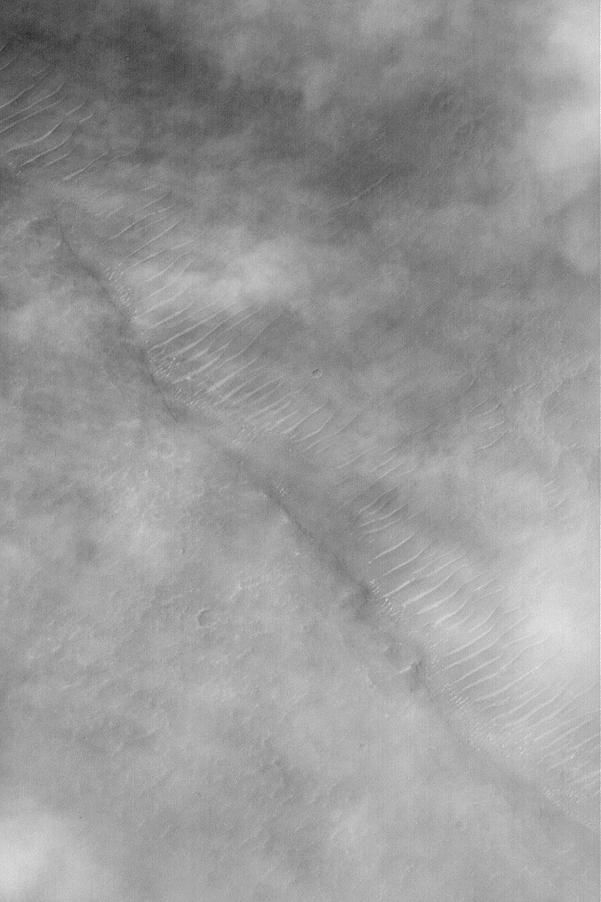

Raising Dust

21 December 2003

Dust storms are a common occurrence on the extremely arid planet, Mars. However, very rarely do we get to see the actual process of dust being lifted off the martian surface to feed these dust storms. This Mars Global Surveyor (MGS) Mars Orbiter Camera (MOC) image captures some of the dust-raising process in action. The picture shows a shallow trough with large, ripple-like dunes on its floor. Sunlight illuminates the scene from the upper left. Puffy, billowy clouds of dust obscure some of the surface from view. Closer inspection shows streamers of dust, streaking from left/upper left toward right/lower right, down near the surface of the planet. It is in these streamers that dust is being lifted from the ground. This image is located near 29.6°S, 73.1°W, and covers an area 3 km (1.9 mi) wide.

Credit: NASA/JPL/Malin Space Science Systems